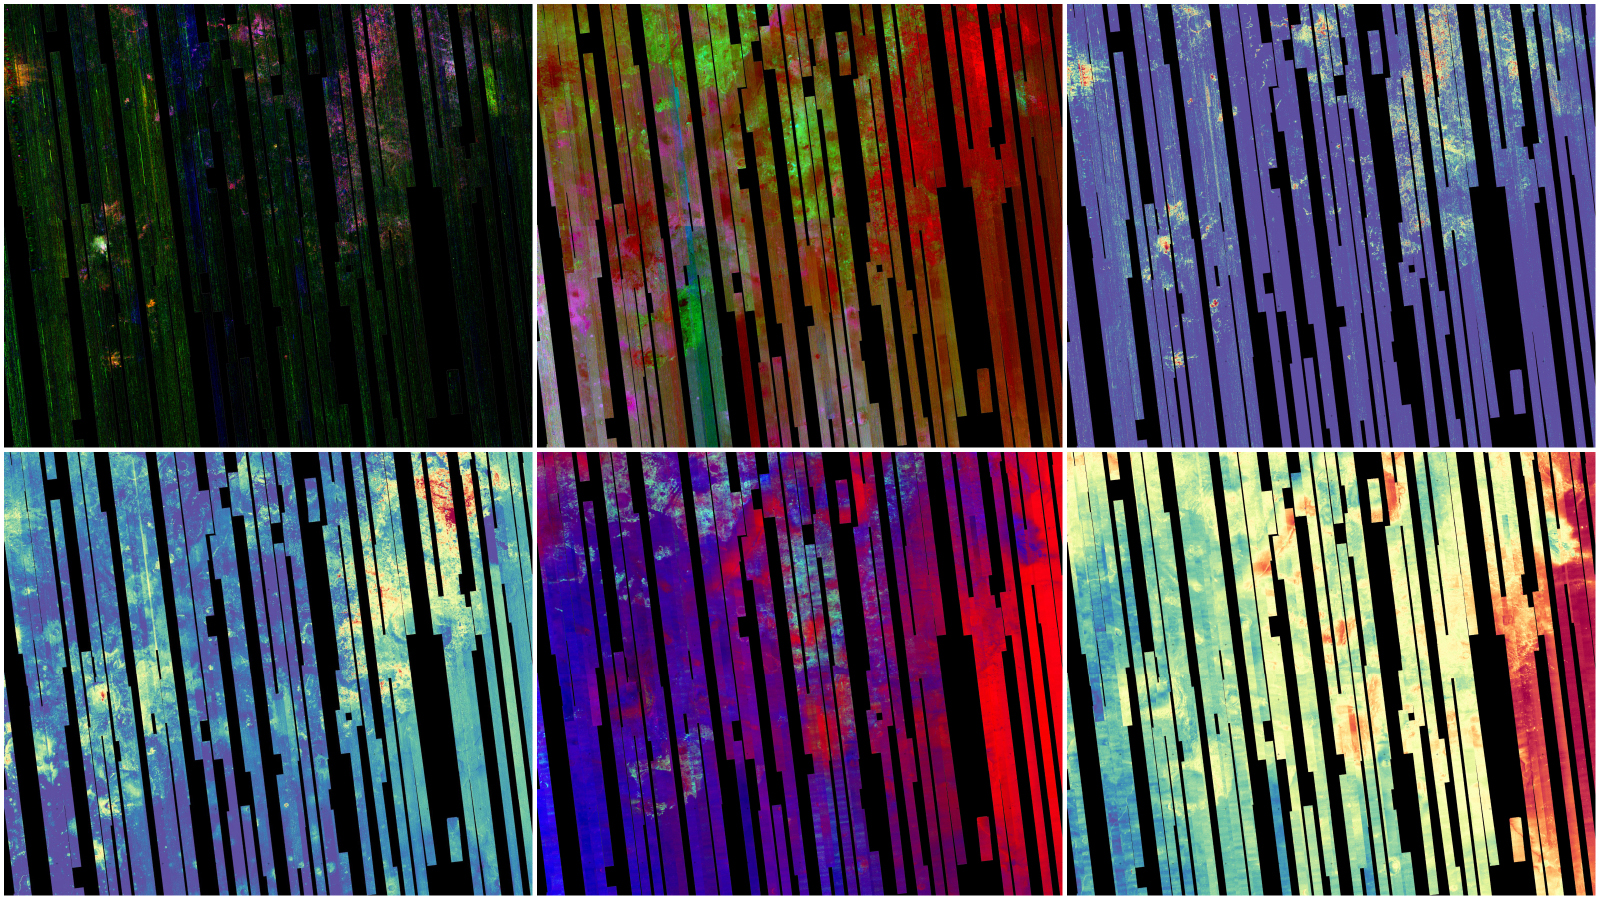

Six Views of Nili Fossae, as Seen by MRO’s CRISM

This image shows six views of the Nili Fossae region of Mars captured by the Compact Reconnaissance Imaging Spectrometer for Mars, or CRISM, one of the instruments aboard NASA’s Mars Reconnaissance Orbiter. The varying colors represent minerals on the Martian surface seen in different wavelengths of light.

Each of these views was produced as part of a near-global map made up of about 1,764 individual segments. The 72-color map is the last major dataset CRISM will ever produce; the instrument will be decommissioned by the end of 2022.

Data for the 6.3-gigapixel map was collected over 11 years of CRISM operations. The instrument arrived at Mars with three cryocoolers that allowed it to see in a range of wavelengths, including infrared; in 2017, the last of those cryocoolers stopped working, severely limiting the number of wavelengths CRISM could “see.”

MRO is led by NASA’s Jet Propulsion Laboratory in Southern California on behalf of NASA’s Science Mission Directorate in Washington. Johns Hopkins University’s Applied Physics Laboratory in Laurel, Maryland, built and leads the CRISM instrument.

Credit: NASA/JPL-Caltech/JHU-APL